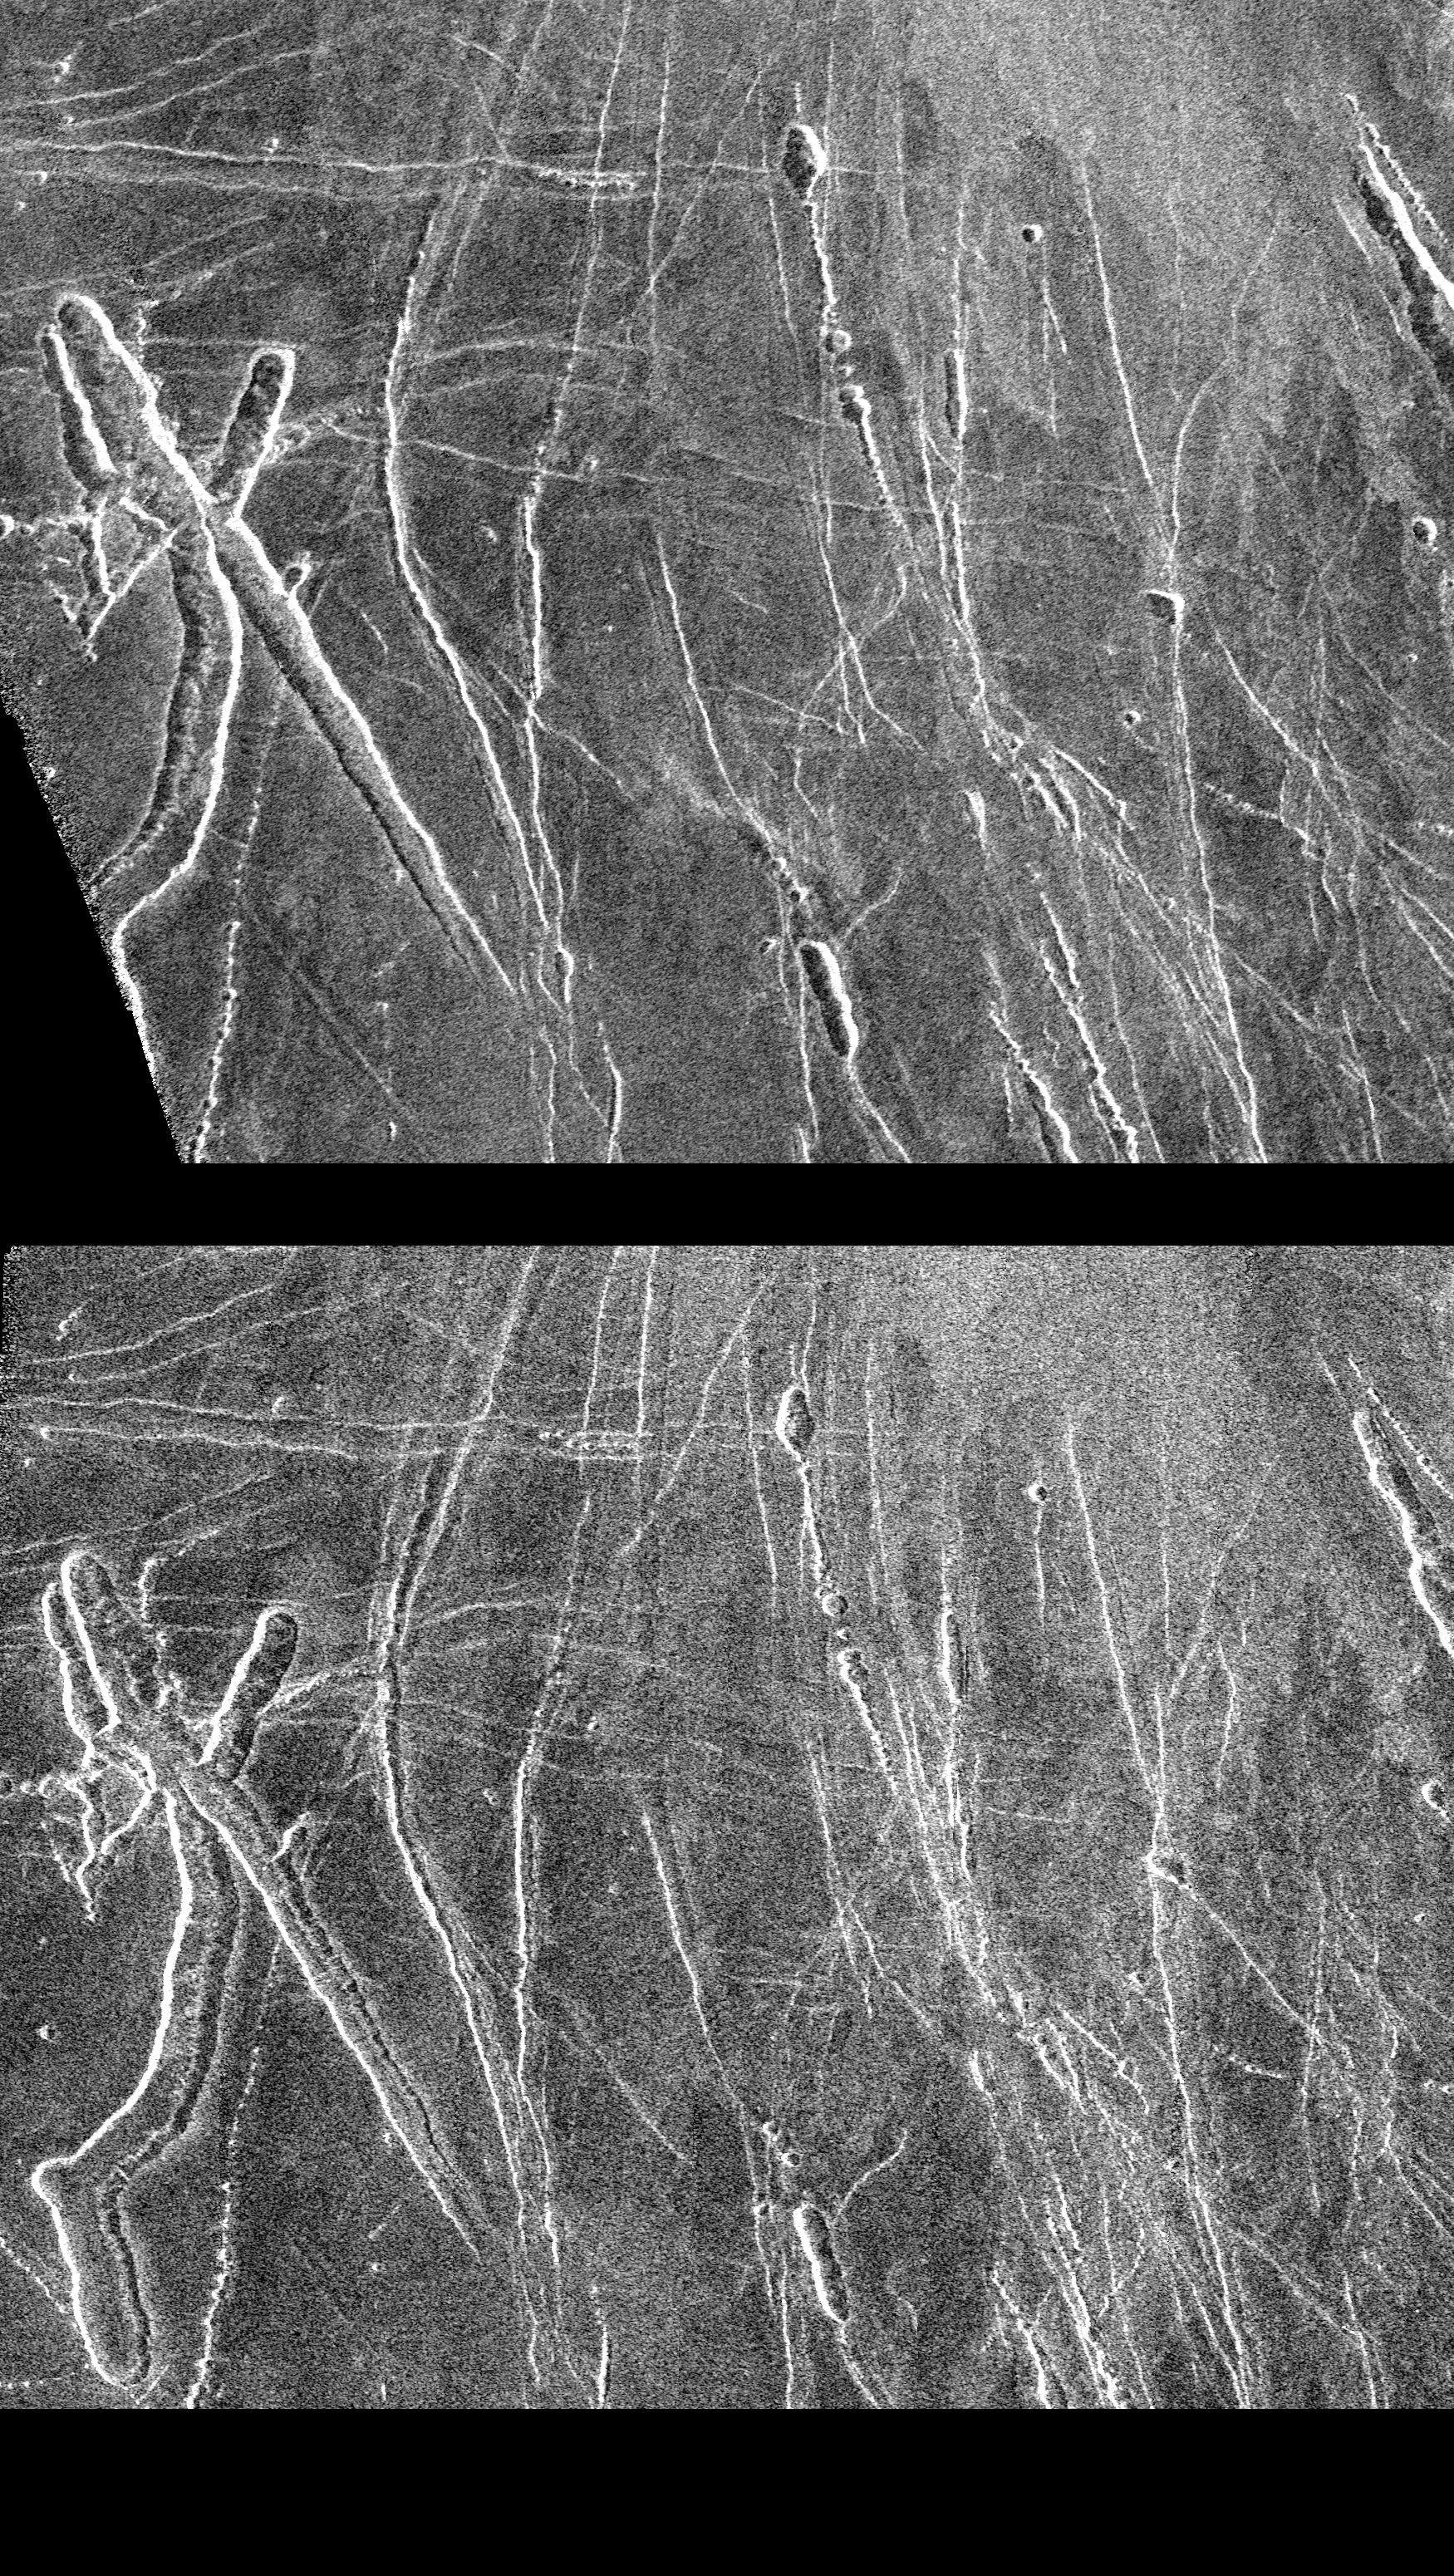

Venus – Left and Right Looking Images of Lavinia Region

These two Magellan radar images are centered about 60.5 degrees south latitude and 348.8 degrees east longitude in the eastern Lavinia Region of Venus. The images, which are 110 kilometers (68 miles) in length and 130 kilometers (81 miles) in width, are full resolution mosaics of 14 orbits. The bottom image was made during cycle 2 of the Magellan mission when the radar was looking to the right of the spacecraft and at an angle of 25 degrees. The top image was made at the beginning of the mission when the radar was looking to the left and at an angle of 20 degrees. The mission data at the lower left of the top image represents the beginning of radar mapping during cycle 1. Both images show an area with interesting troughs, which are collapse features. In the bottom image, the north-south trending trough has a bright side on the left and a darkside on the right, while in the top image it is reversed. This is because the side of the trough sloping away from the radar appears dark while the side facing the radar appears bright. Since the radar was looking from the right in the bottom image and from the left in the second image, the bright and dark sides for the trough are reversed between the top and bottom images. It is very useful to obtain right-looking and left-looking images of the same area because features may not be visible from the opposite look direction. For instance, there are some fractures that can only be seen in one image. In addition, the different incidence angles obtained in cycle 2 of the mission, will allow scientists to better understand the nature of the Venus surface. Resolution of the Magellan data is about 120 meters (400 feet).

Credit: NASA/JPL